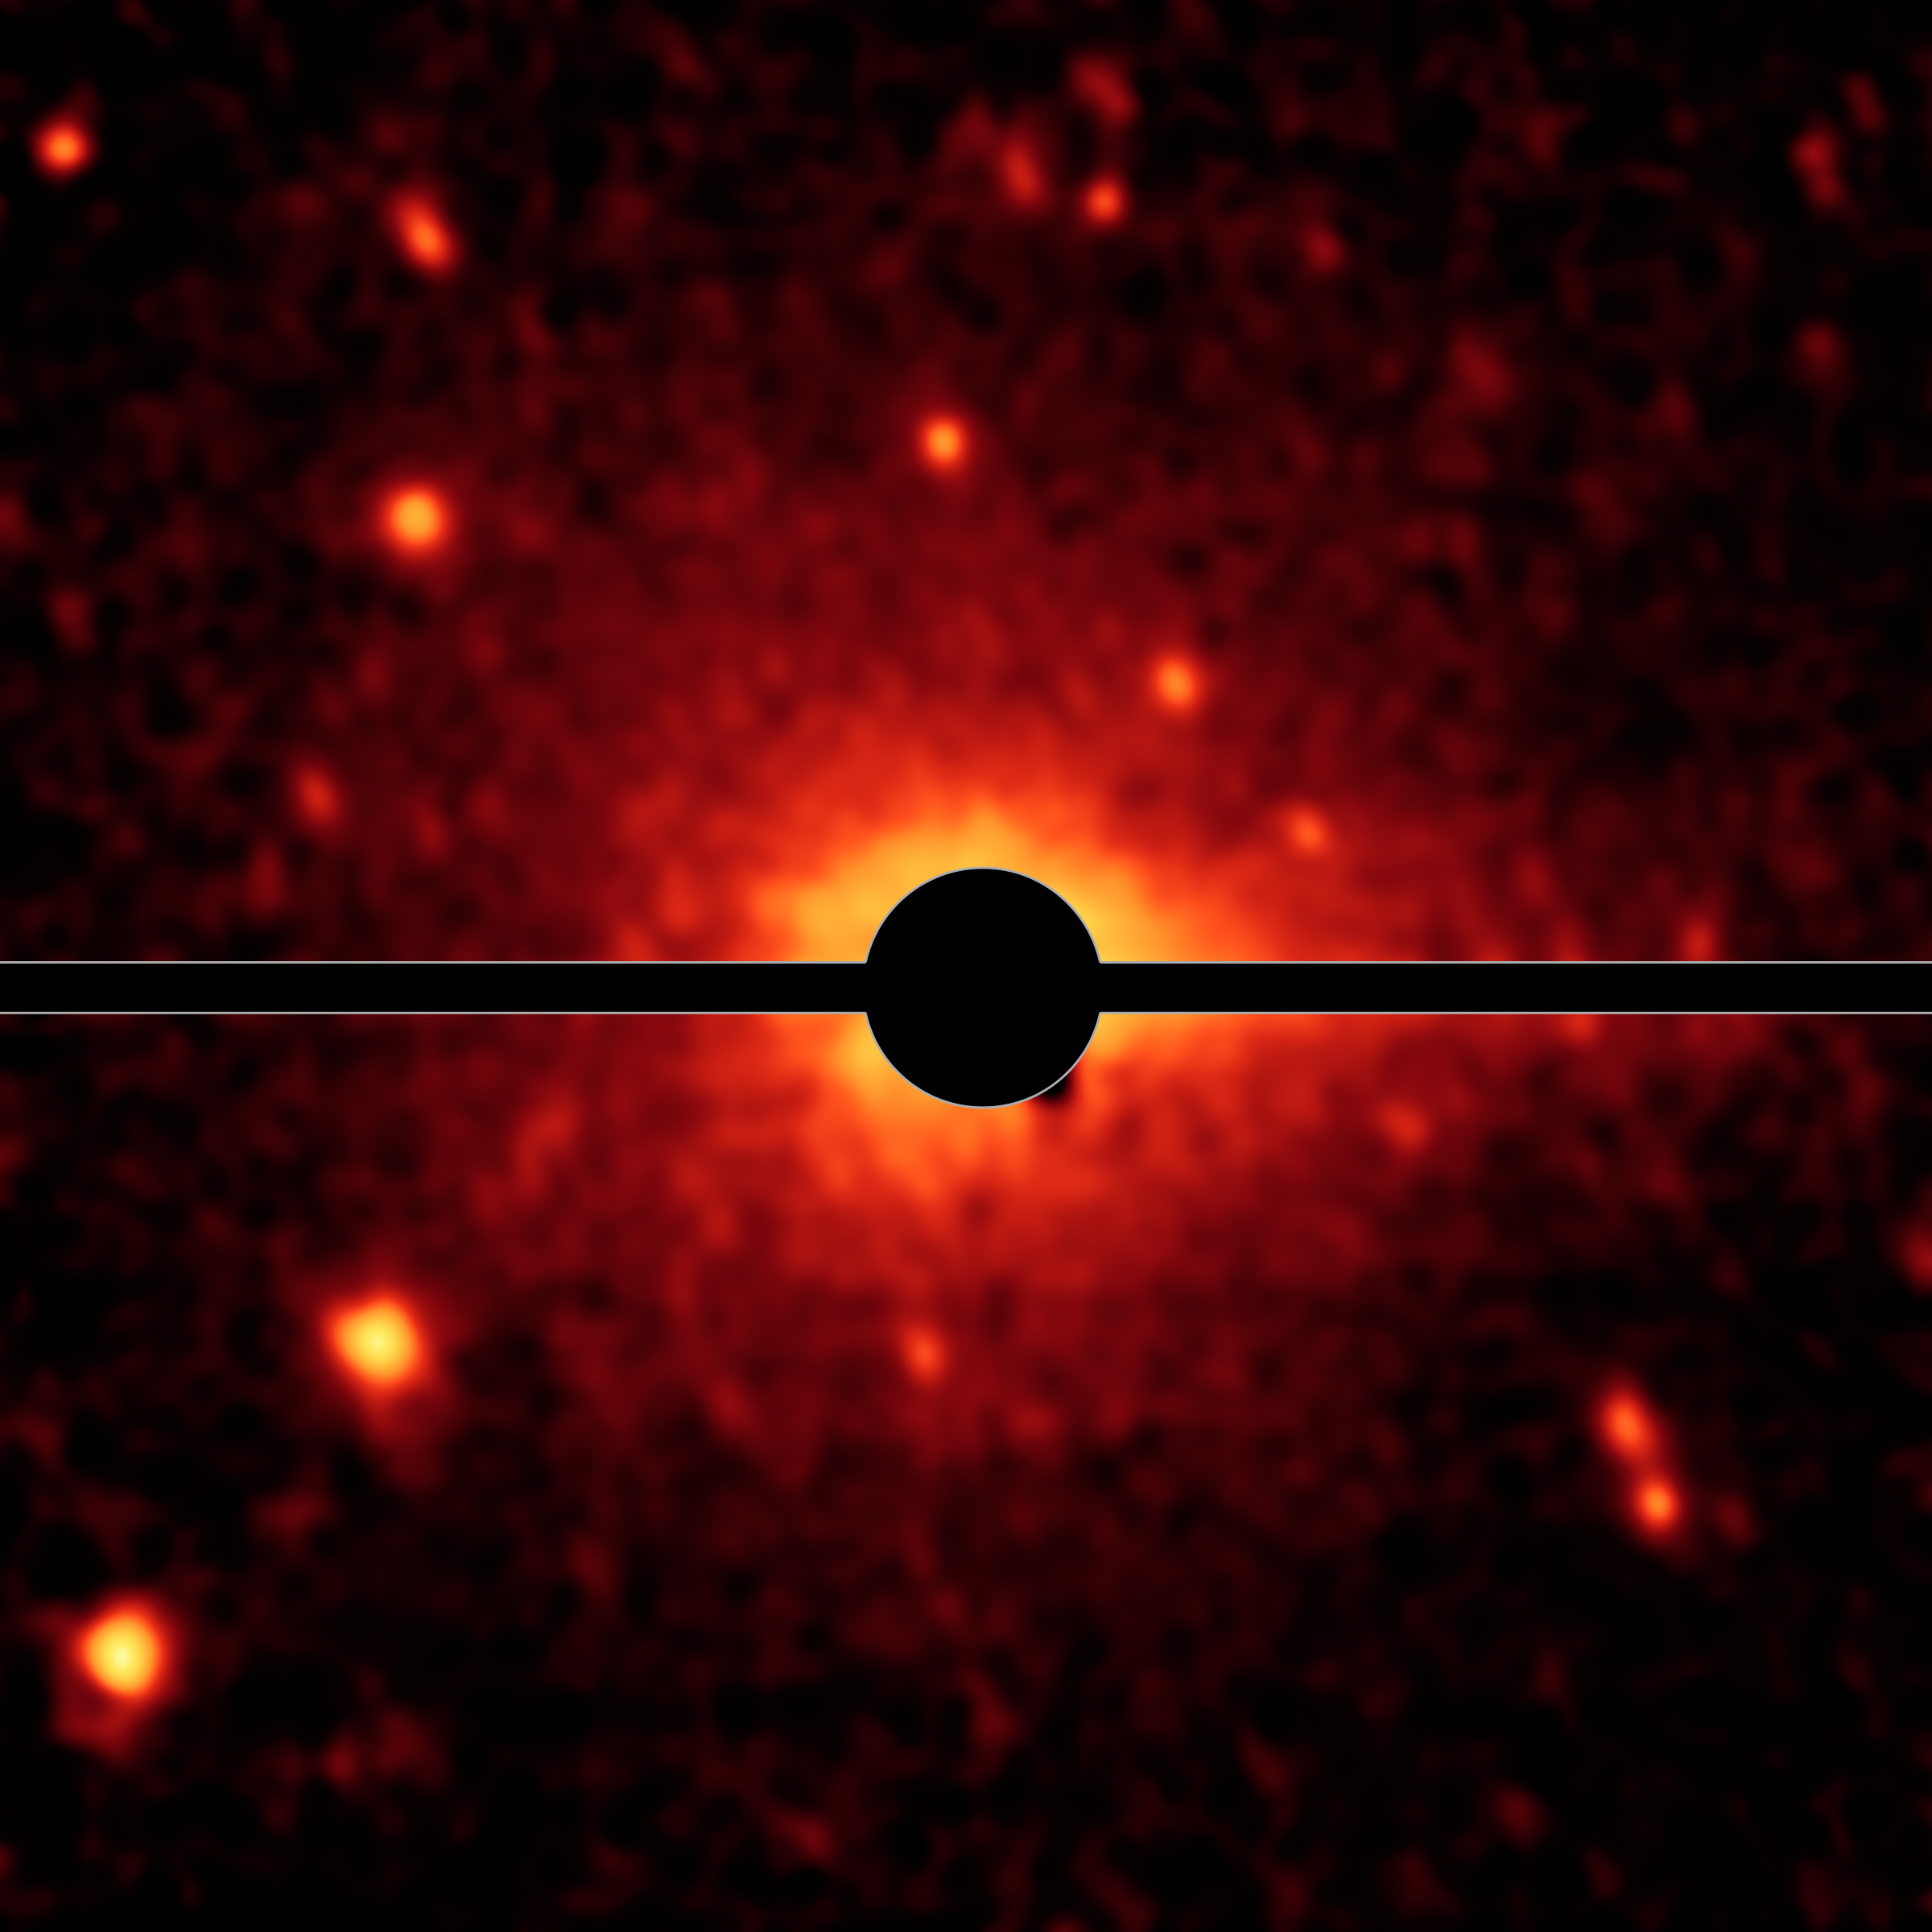

Spitzer Spies a Comet Coma and Tail

With the help of NASA's Spitzer Space Telescope, astronomers have discovered that what was thought to be a large asteroid called Don Quixote is in fact a comet.

Don Quixote's coma and tail -- features of comets -- as revealed in infrared light by Spitzer. The coma appears as a faint glow around the center of the body, caused by dust and gas. The tail points towards the right-hand side of Don Quixote, into the direction opposite of the sun.

Credit: NASA/JPL-Caltech/DLR/NAU